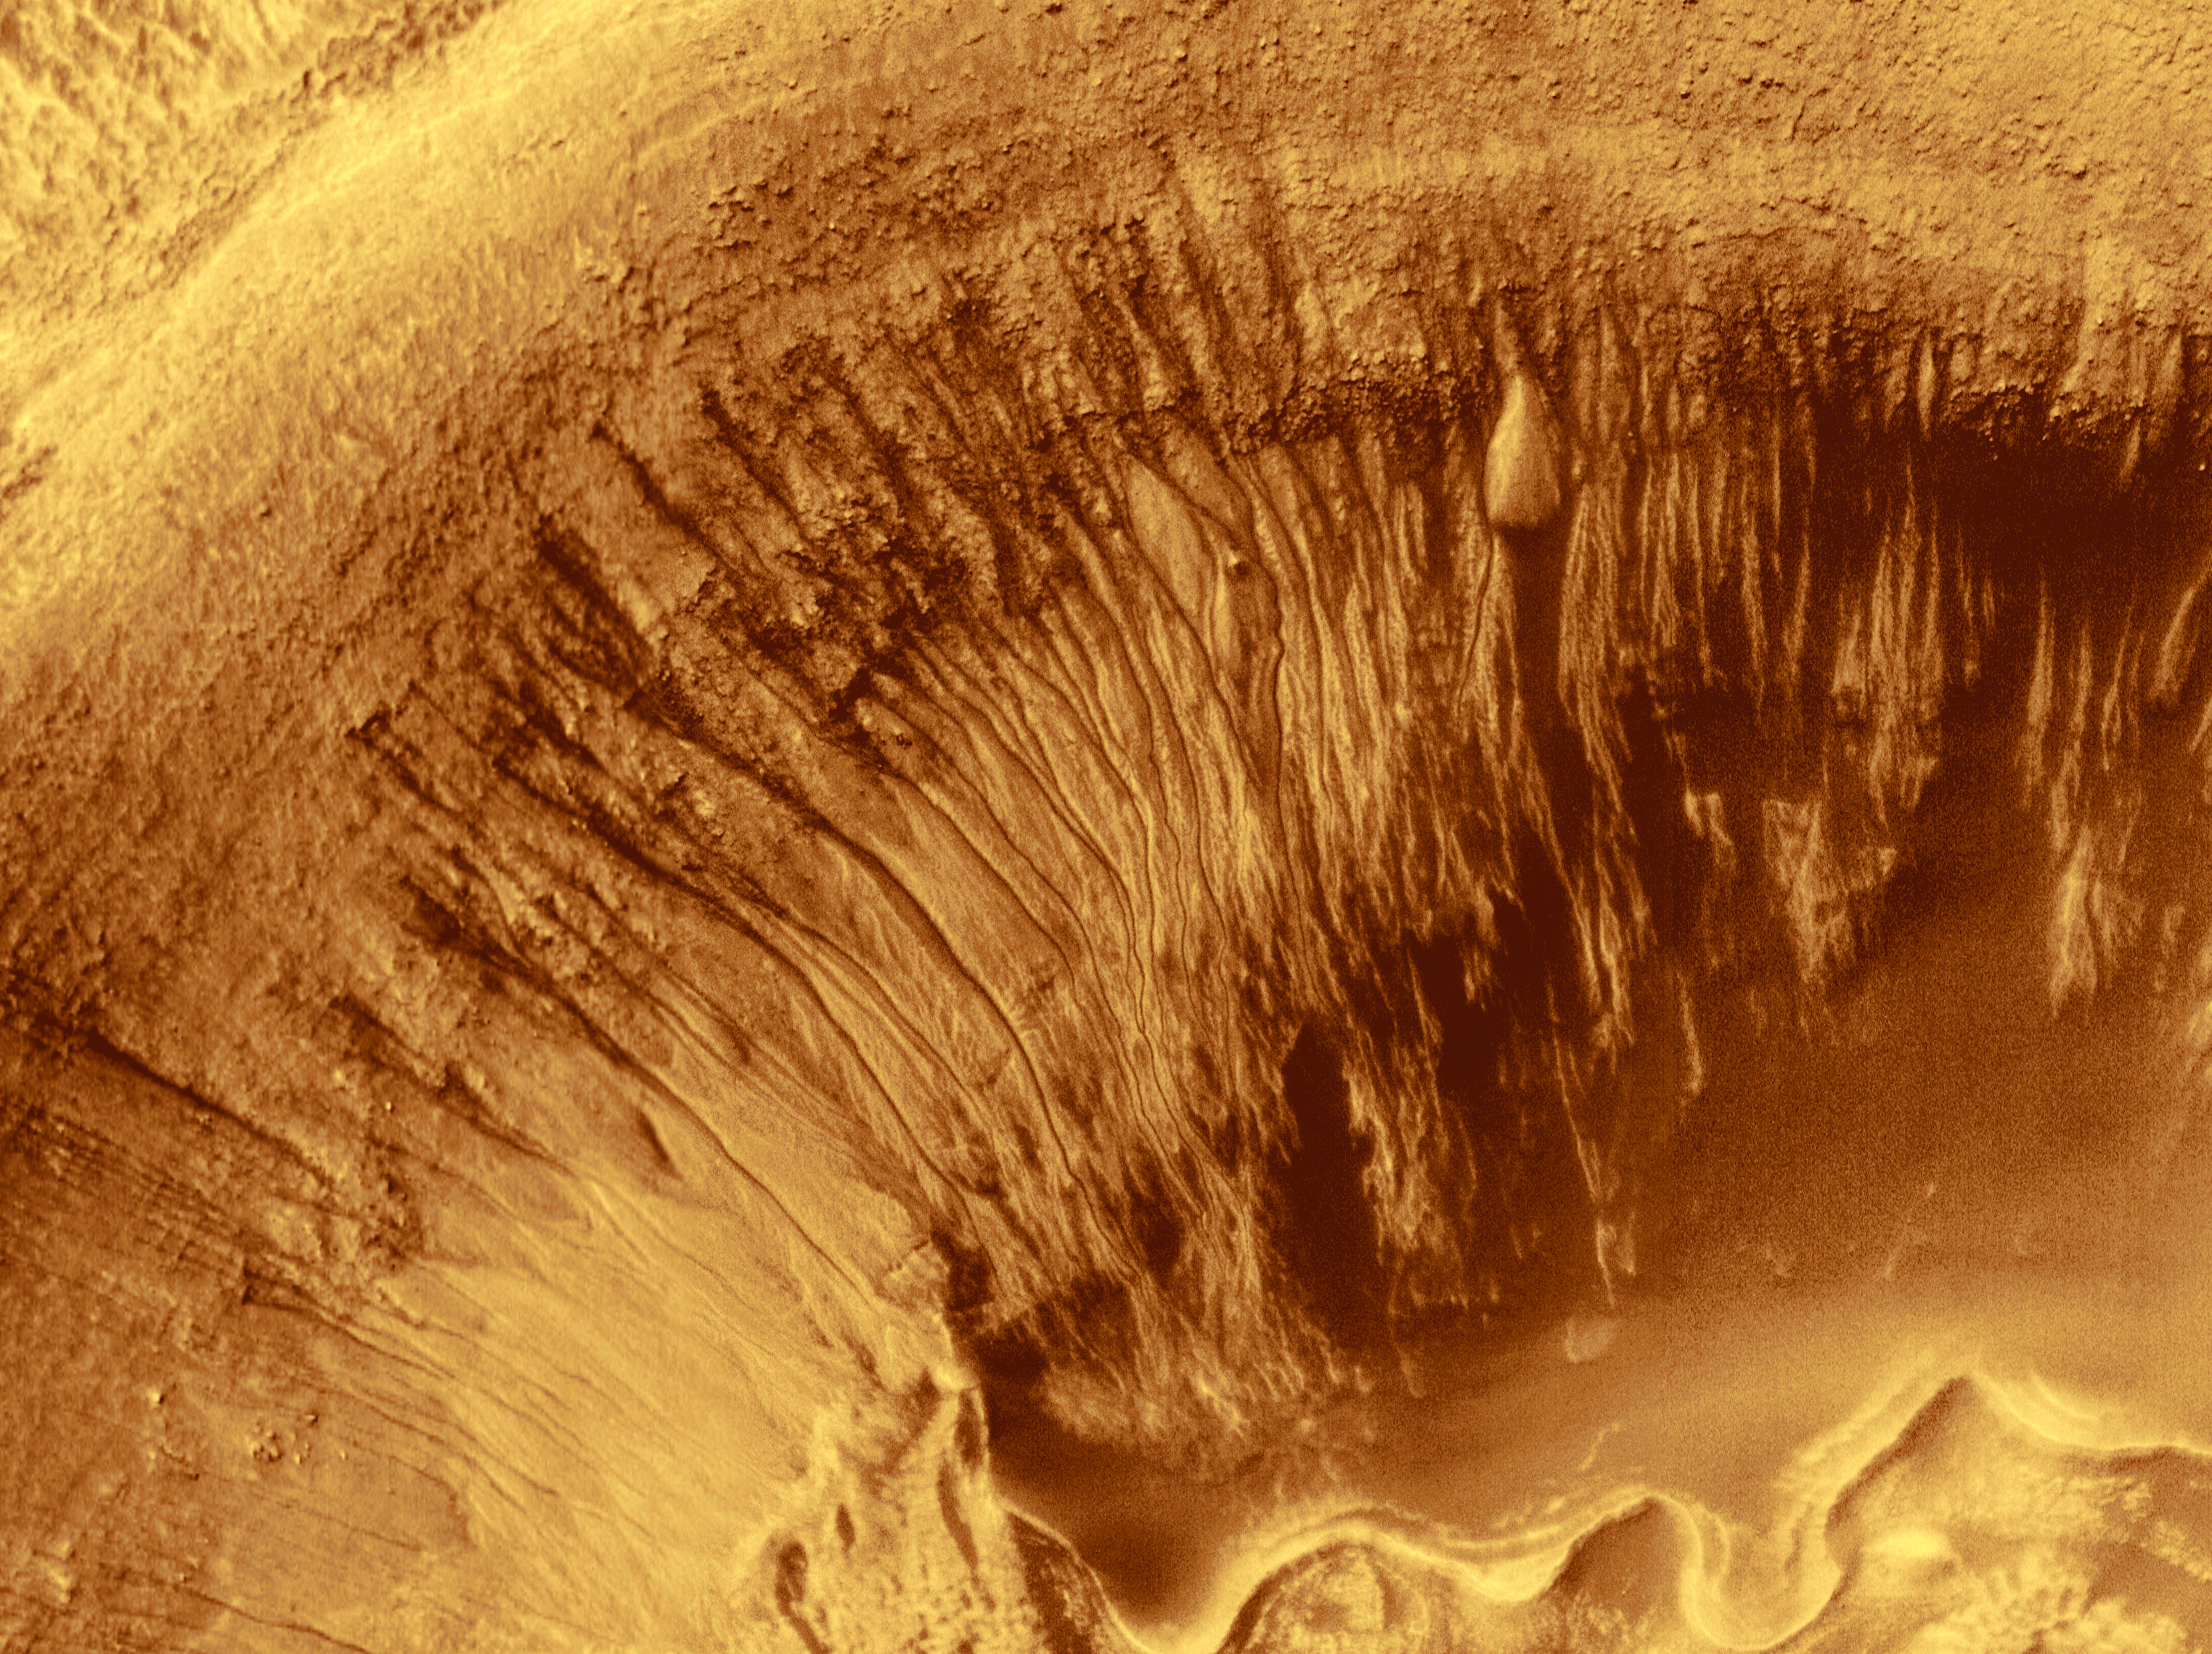

Evidence for Recent Liquid Water on Mars: Channeled Aprons in a Small Crater within Newton Crater

Newton Crater is a large basin formed by an asteroid impact that probably occurred more than 3 billion years ago. It is approximately 287 kilometers (178 miles) across. The picture shown here (top) highlights the north wall of a specific, smaller crater located in the southwestern quarter of Newton Crater (above). The crater of interest was also formed by an impact; it is about 7 km (4.4 mi) across, which is about 7 times bigger than the famous Meteor Crater in northern Arizona in North America.

The north wall of the small crater has many narrow gullies eroded into it. These are hypothesized to have been formed by flowing water and debris flows. Debris transported with the water created lobed and finger-like deposits at the base of the crater wall where it intersects the floor (bottom center top image). Many of the finger-like deposits have small channels indicating that a liquid–most likely water–flowed in these areas. Hundreds of individual water and debris flow events might have occurred to create the scene shown here. Each outburst of water from higher upon the crater slopes would have constituted a competition between evaporation, freezing, and gravity.

The individual deposits at the ends of channels in this MOC image mosaic were used to get a rough estimate of the minimum amount of water that might be involved in each flow event. This is done first by assuming that the deposits are like debris flows on Earth. In a debris flow, no less than about 10% (and no more than 30%) of their volume is water. Second, the volume of an apron deposit is estimated by measuring the area covered in the MOC image and multiplying it by a conservative estimate of thickness, 2 meters (6.5 feet). For a flow containing only 10% water, these estimates conservatively suggest that about 2.5 million liters (660,000 gallons) of water are involved in each event; this is enough to fill about 7 community-sized swimming pools or enough to supply 20 people with their water needs for a year.

The MOC high resolution view is located near 41.1°S, 159.8°W and is a mosaic of three different pictures acquired between January and May 2000. The MOC scene is illuminated from the left; north is up. The context picture was acquired in 1977 by the Viking 1 orbiter and is illuminated from the upper right.

Note: This is an updated color version of PIA01039.

Credit: NASA/JPL/MSSS